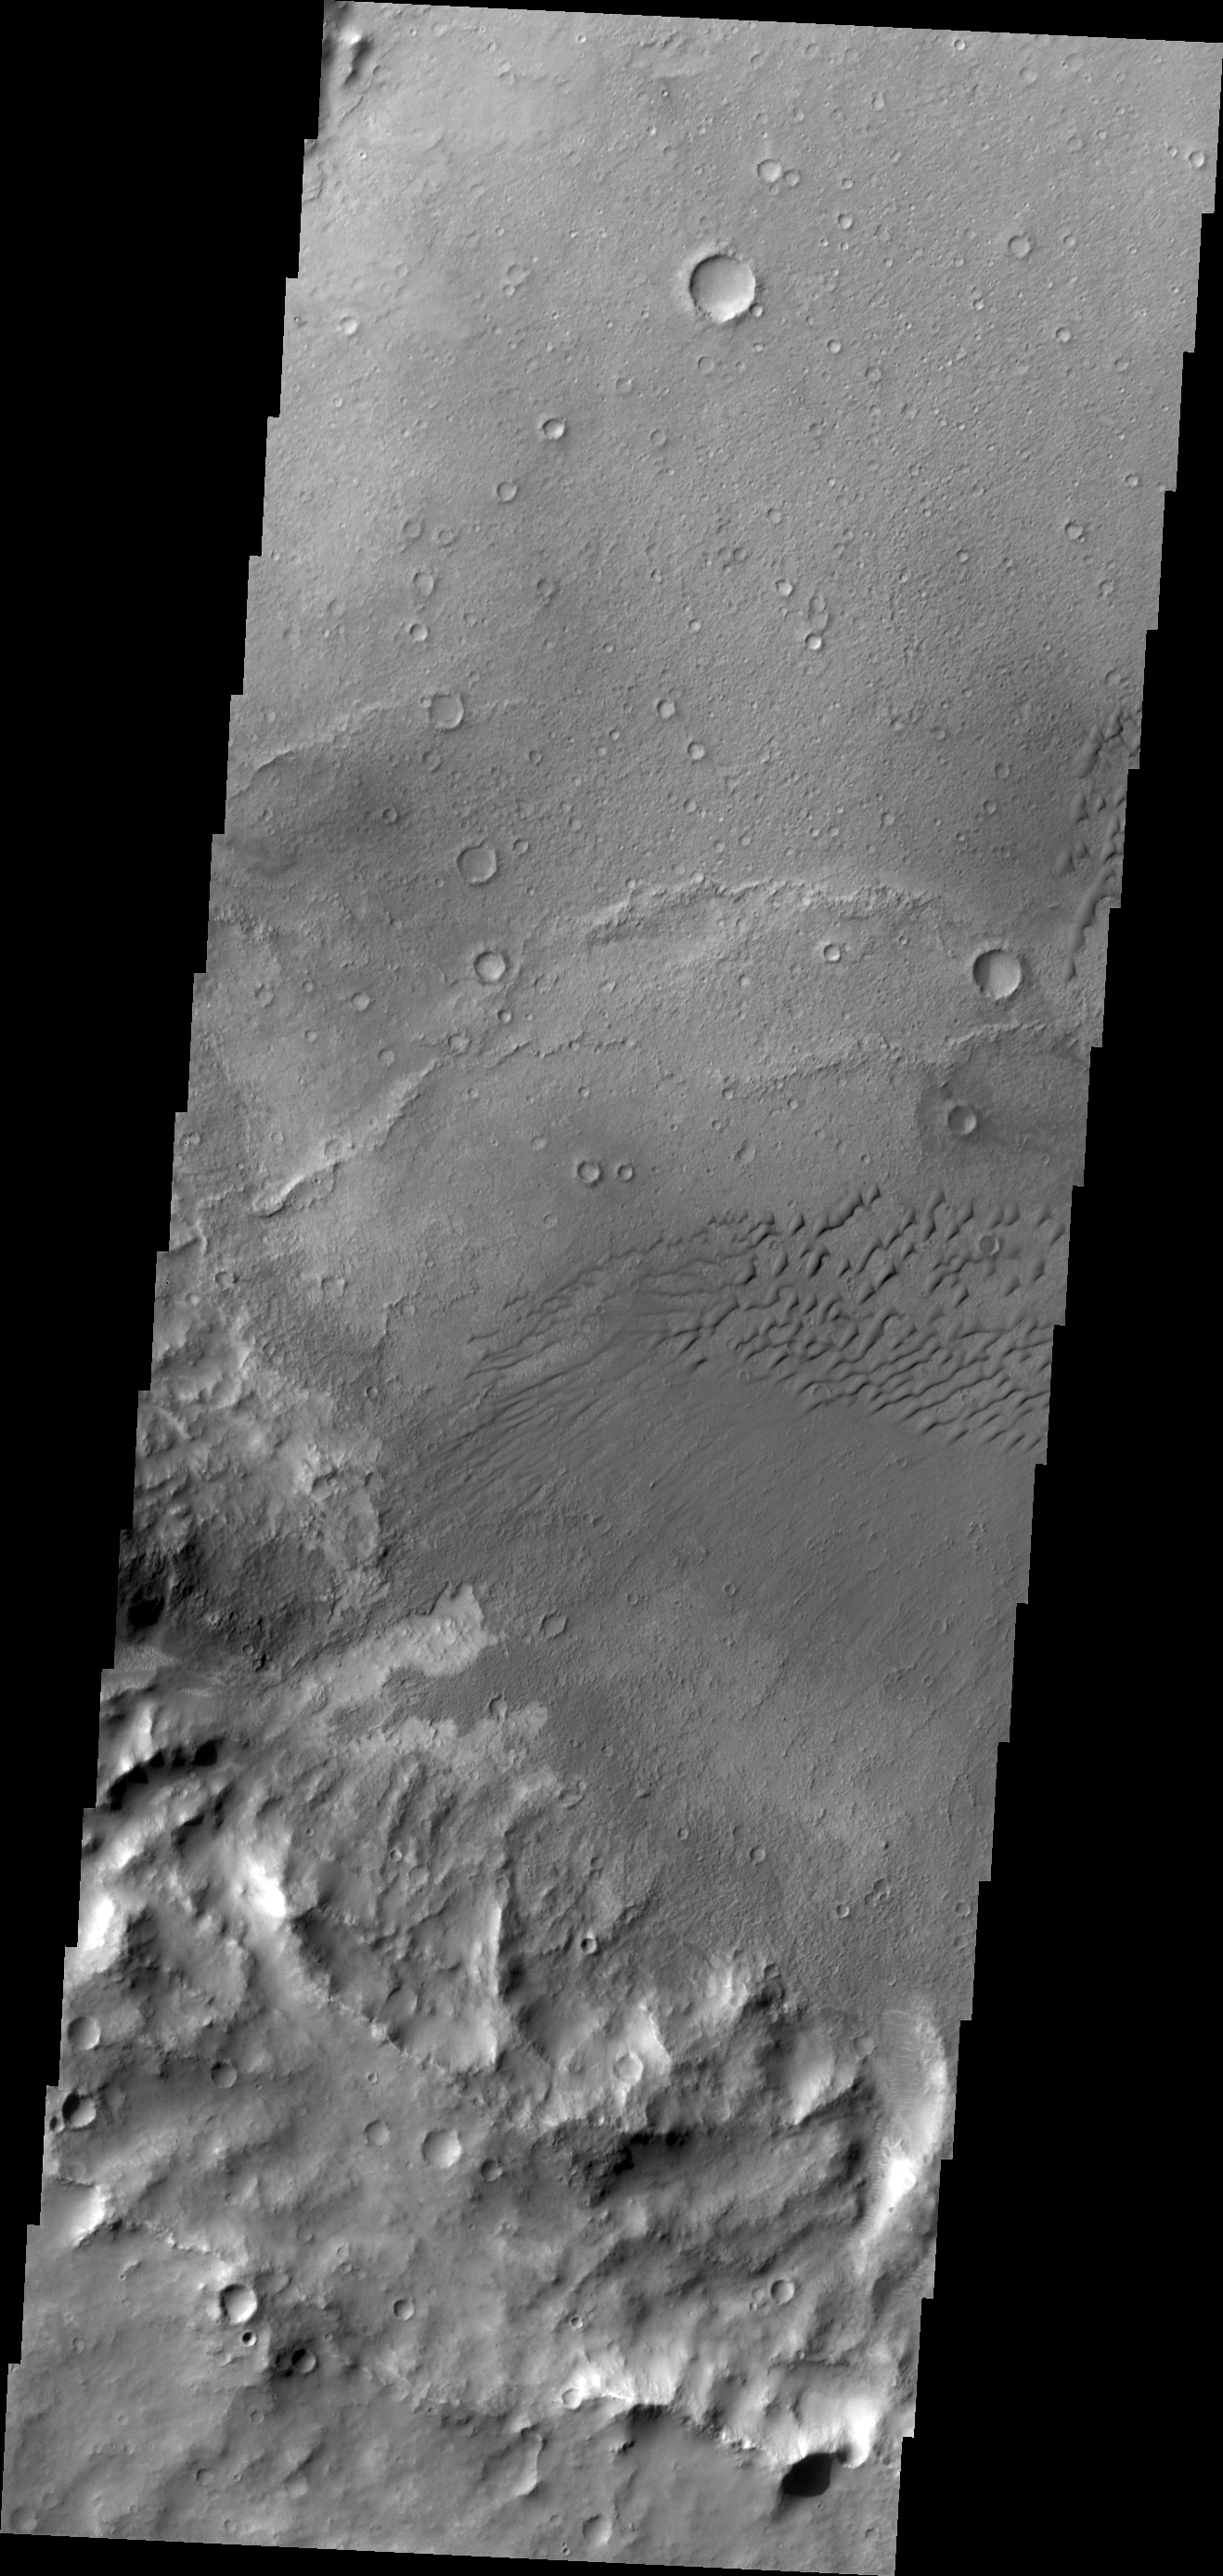

Dunes in Terra Cimmeria

The dunes in this VIS image are located in an unnamed crater in Terra Cimmeria.

Credit: NASA/JPL/ASU